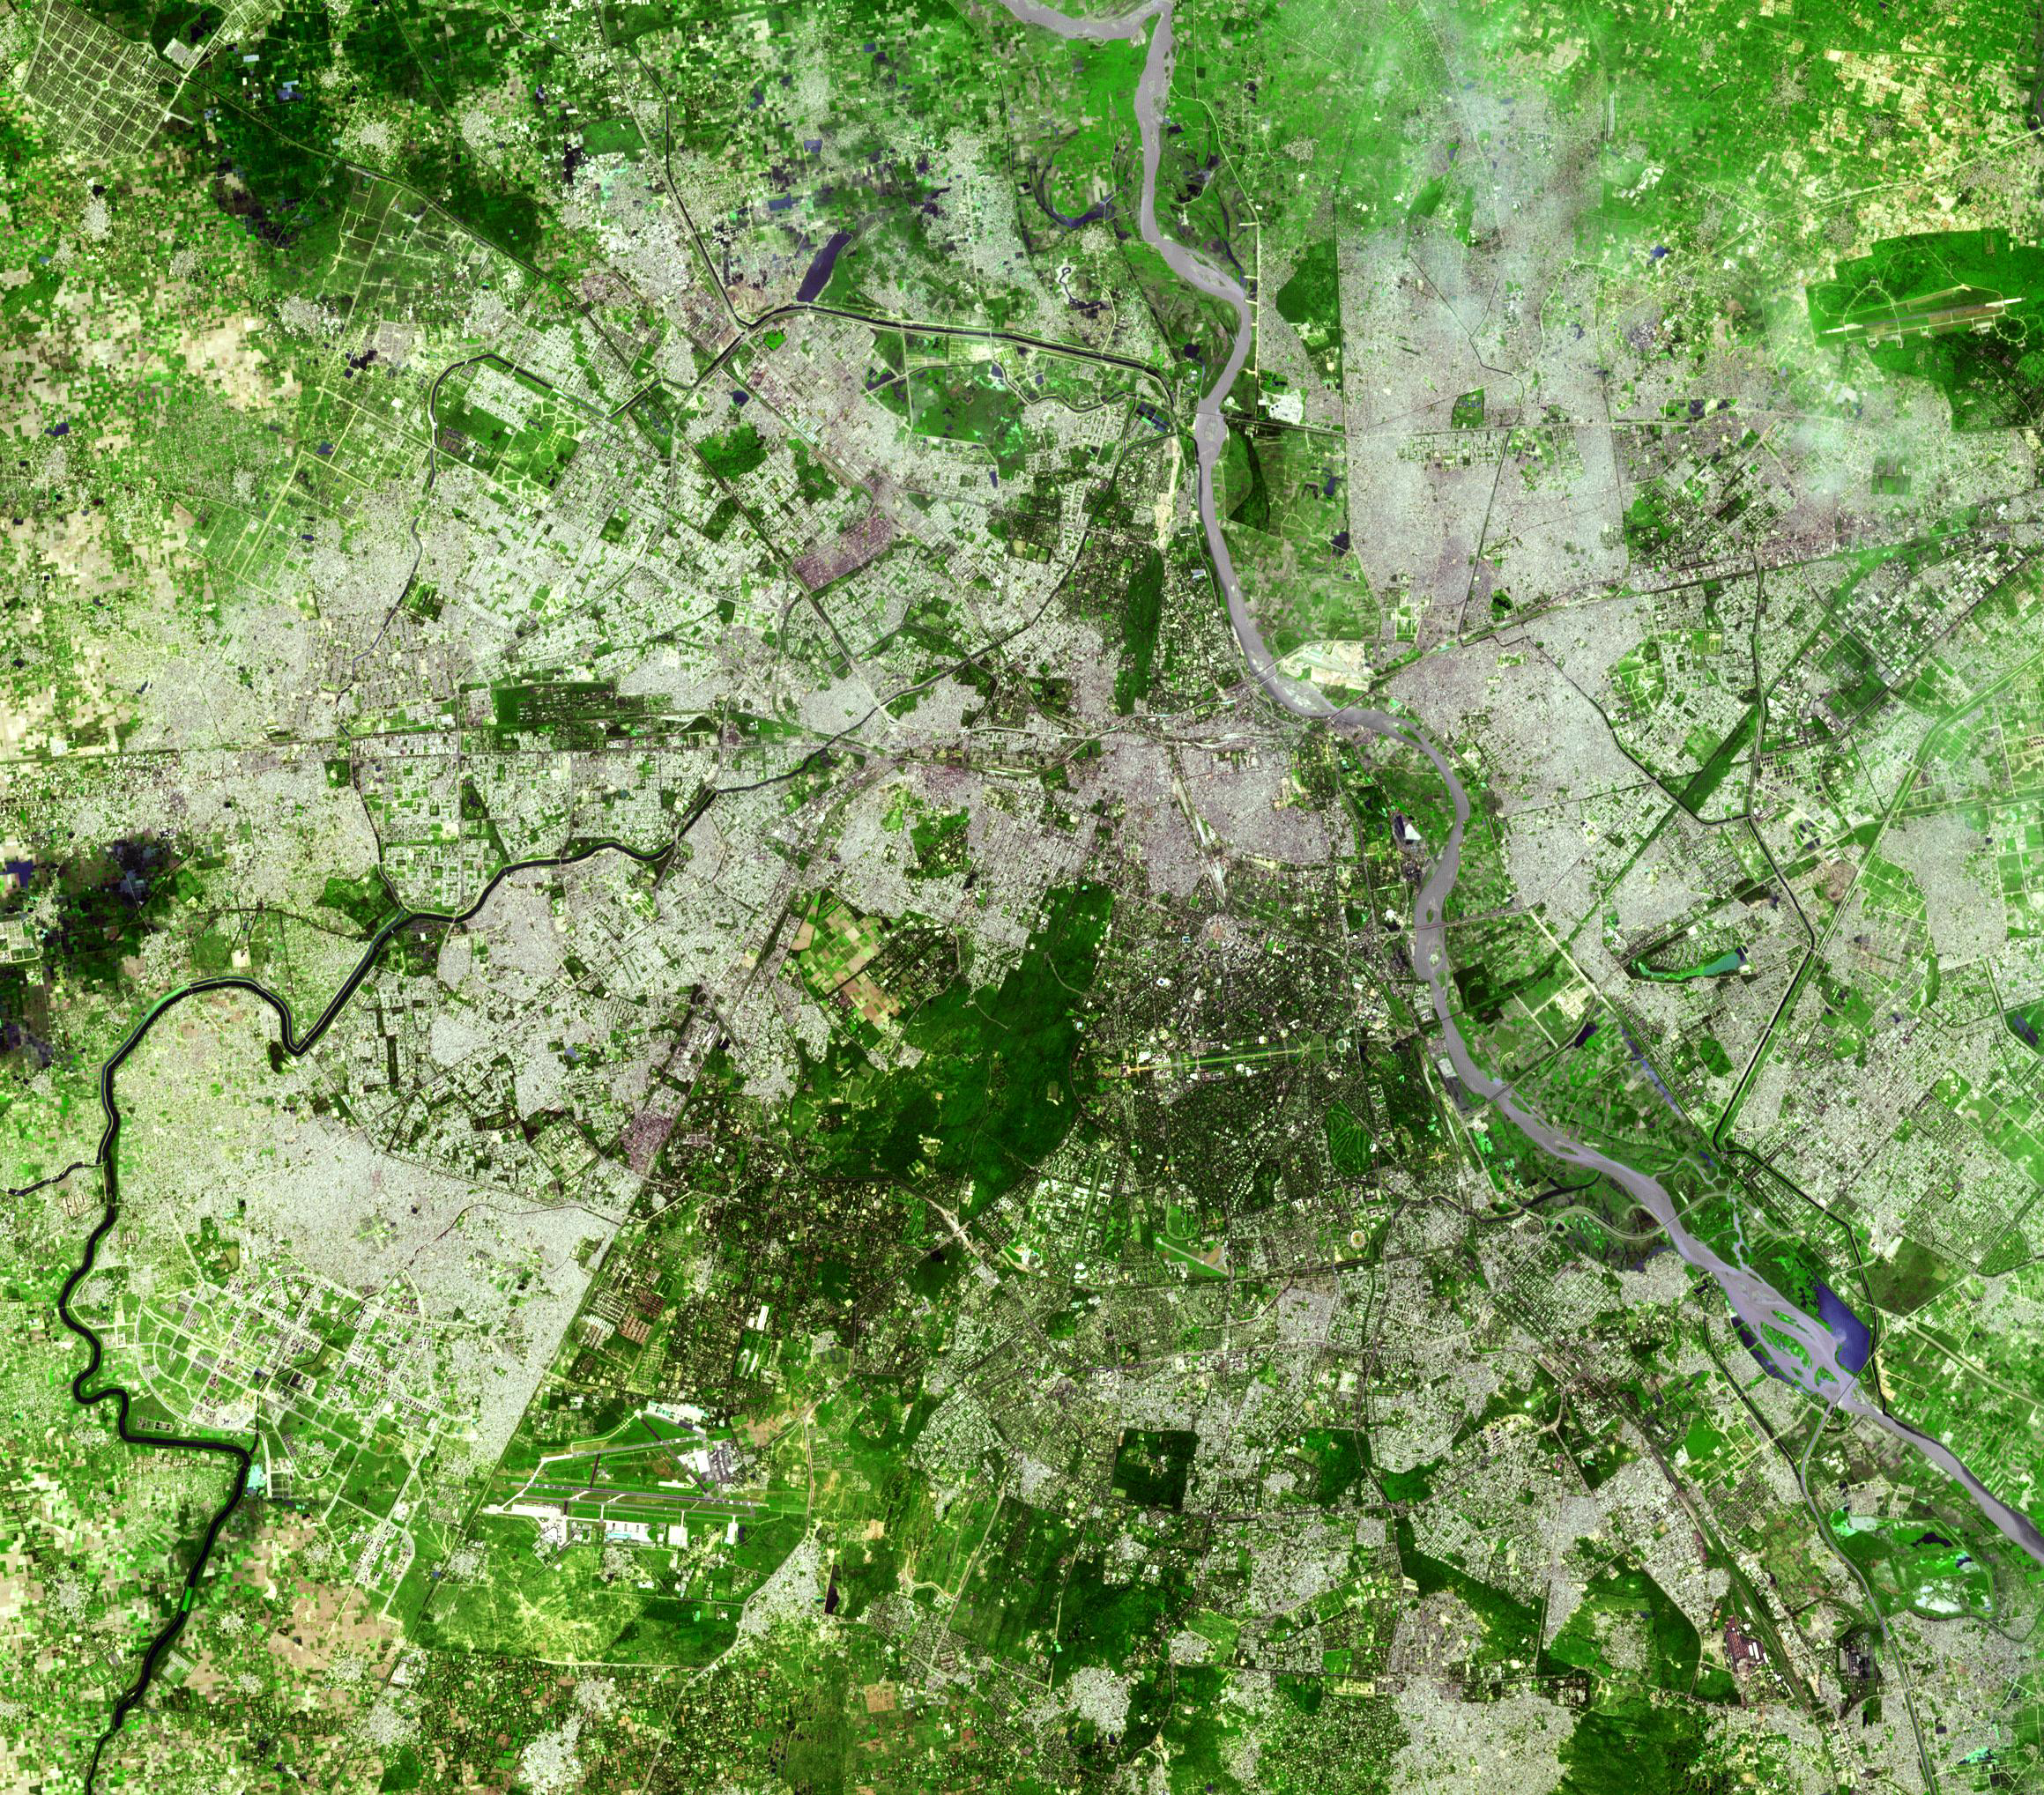

Delhi, India

Delhi is the second largest metropolis in India, with a population of 16 million. Located in northern India along the banks of the Yamuna River, Delhi has the status of a federally-administered union territory. Within it is the district of New Delhi, India’s capital. Delhi is one of the oldest continually inhabited cites in the world, with traces of human occupation dating to the second millennium BC. The image was acquired September 22, 2003, covers an area of 30.6 x 34.8 km, and is located near 28.6 degrees north latitude, 77.2 degrees east longitude.

The image was acquired on August 4, 2005, covers an area of 55.8 x 55.8 km, and is located at 68.6 degrees north latitude, 134.7 degrees west longitude.

The U.S. science team is located at NASA’s Jet Propulsion Laboratory, Pasadena, Calif. The Terra mission is part of NASA’s Science Mission Directorate.

Credit: NASA/GSFC/METI/ERSDAC/JAROS, and U.S./Japan ASTER Science Team